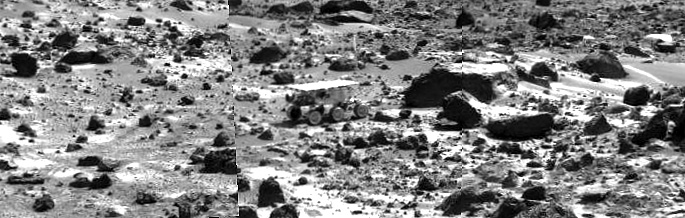

Sojourner near “Chimp” – Right Eye

This image mosaic taken by the Imager for Mars Pathfinder (IMP) shows the Sojourner rover near the large rock “Chimp” on the afternoon of Sol 72 (September 15). Prior to the acquisition of the image, Sojourner successfully traversed the terrain between Chimp and the “Rock Garden,” an assemblage of large rocks to the right of this mosaic.

This image and PIA01572 (left eye) make up a stereo pair.

Mars Pathfinder is the second in NASA’s Discovery program of low-cost spacecraft with highly focused science goals. The Jet Propulsion Laboratory, Pasadena, CA, developed and manages the Mars Pathfinder mission for NASA’s Office of Space Science, Washington, D.C. JPL is an operating division of the California Institute of Technology (Caltech).

Photojournal note: Sojourner spent 83 days of a planned seven-day mission exploring the Martian terrain, acquiring images, and taking chemical, atmospheric and other measurements. The final data transmission received from Pathfinder was at 10:23 UTC on September 27, 1997. Although mission managers tried to restore full communications during the following five months, the successful mission was terminated on March 10, 1998.

Credit: NASA/JPL